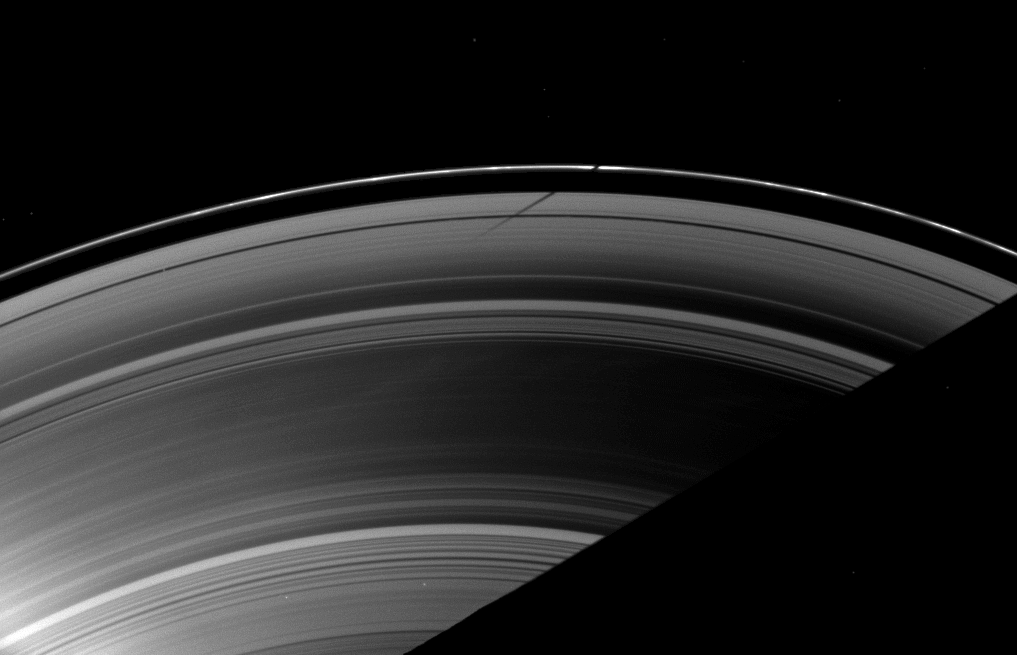

Crooked Shadow

The shadow of the moon Mimas strikes the F ring at a different angle than the angle at which it is cast on the A ring, illustrating differences in the vertical heights of the rings in this image taken as Saturn approaches its August 2009 equinox.

The novel illumination geometry that accompanies equinox lowers the sun’s angle to the ringplane and causes out-of-plane structures to cast long shadows across the rings. These scenes are possible only during the few months before and after Saturn’s equinox, which occurs only once in about 15 Earth years. To learn more about this special time and to see movies of moons’ shadows moving across the rings, see PIA11651 and PIA11660.

Pan (28 kilometers, or 17 miles across) orbits in the Encke Gap and is visible on the left of the image. The brightness in the lower left of the image is lens flare, a radially extending artifact that results from light being scattered within the camera optics. The shadow of Saturn cuts across the lower right of the image. Two stars can be seen through the rings. Other bright spots in this image are also background stars.

This view looks toward the unilluminated side of the rings from about 52 degrees above the ringplane. The image was taken in visible light with the Cassini spacecraft wide-angle camera on June 15, 2009. The view was obtained at a distance of approximately 1.8 million kilometers (1.1 million miles) from Saturn and at a Sun-Saturn-spacecraft, or phase, angle of 90 degrees. Image scale is 103 kilometers (64 miles) per pixel.

The Cassini-Huygens mission is a cooperative project of NASA, the European Space Agency and the Italian Space Agency. The Jet Propulsion Laboratory, a division of the California Institute of Technology in Pasadena, manages the mission for NASA’s Science Mission Directorate, Washington, D.C. The Cassini orbiter and its two onboard cameras were designed, developed and assembled at JPL. The imaging operations center is based at the Space Science Institute in Boulder, Colo.

Credit: NASA/JPL/Space Science Institute